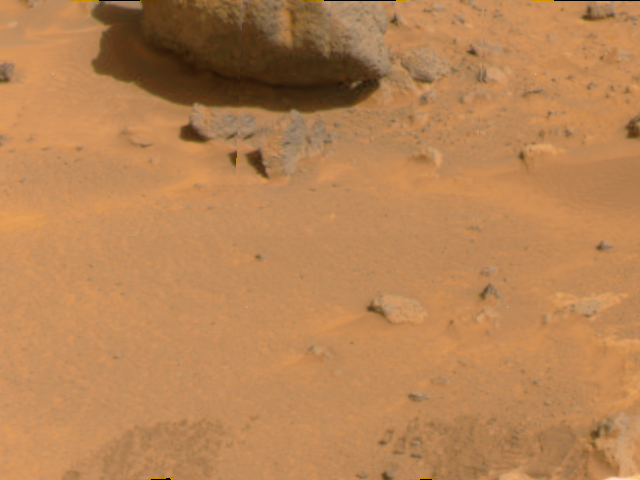

“Yogi” & Local Soil

Portions of the rock dubbed “Yogi” are at the top of this color image, taken by the Imager for Mars Pathfinder on Sol 4. The light areas of soil directly below Yogi may be composed of salts.

Mars Pathfinder is the second in NASA’s Discovery program of low-cost spacecraft with highly focused science goals. The Jet Propulsion Laboratory, Pasadena, CA, developed and manages the Mars Pathfinder mission for NASA’s Office of Space Science, Washington, D.C. JPL is an operating division of the California Institute of Technology (Caltech). The Imager for Mars Pathfinder (IMP) was developed by the University of Arizona Lunar and Planetary Laboratory under contract to JPL. Peter Smith is the Principal Investigator.

Photojournal note: Sojourner spent 83 days of a planned seven-day mission exploring the Martian terrain, acquiring images, and taking chemical, atmospheric and other measurements. The final data transmission received from Pathfinder was at 10:23 UTC on September 27, 1997. Although mission managers tried to restore full communications during the following five months, the successful mission was terminated on March 10, 1998.

Credit: NASA/JPL